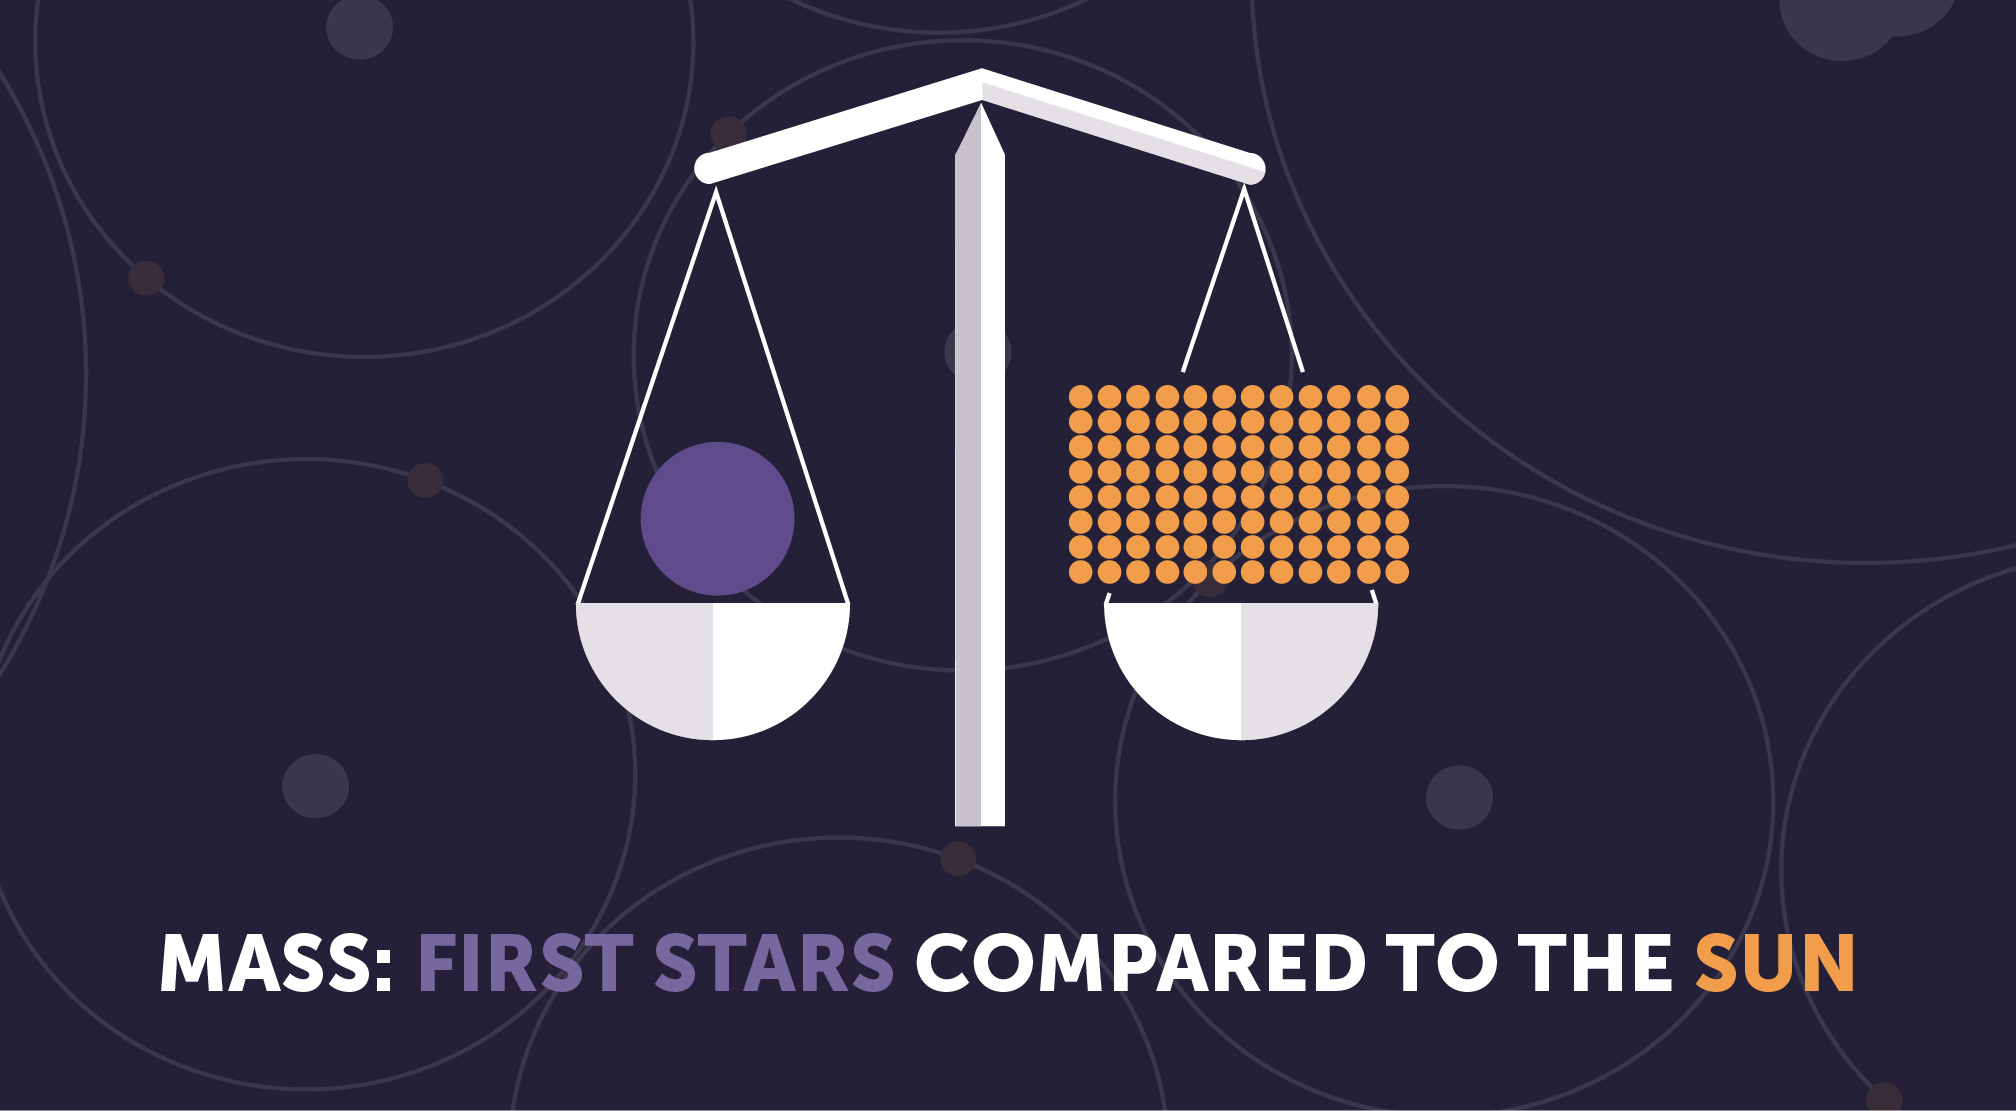

First Stars: Mass

The first stars were probably tens to hundreds of times the mass of the Sun, but might have been a lot smaller than this.

Credit: Image: NASA, ESA, CSA, STScI